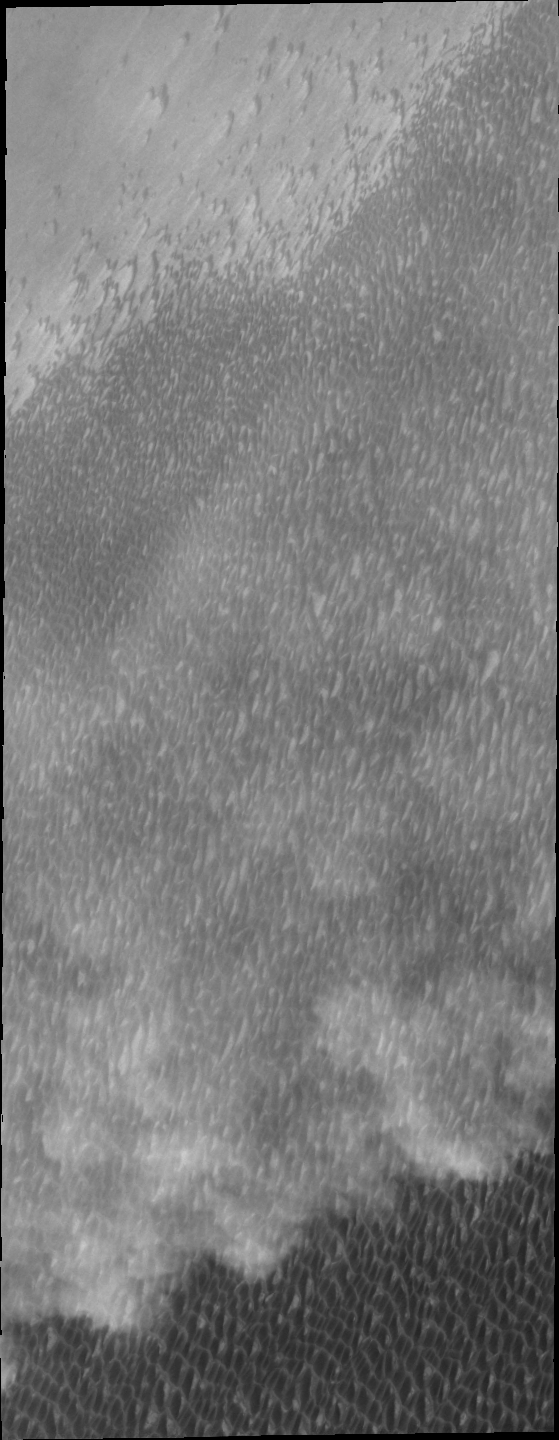

Storm Front

Spring storms are common near the north pole. Today’s VIS image shows a storm front over the extensive dune field which surrounds part of the polar cap.

Credit: NASA/JPL/ASU